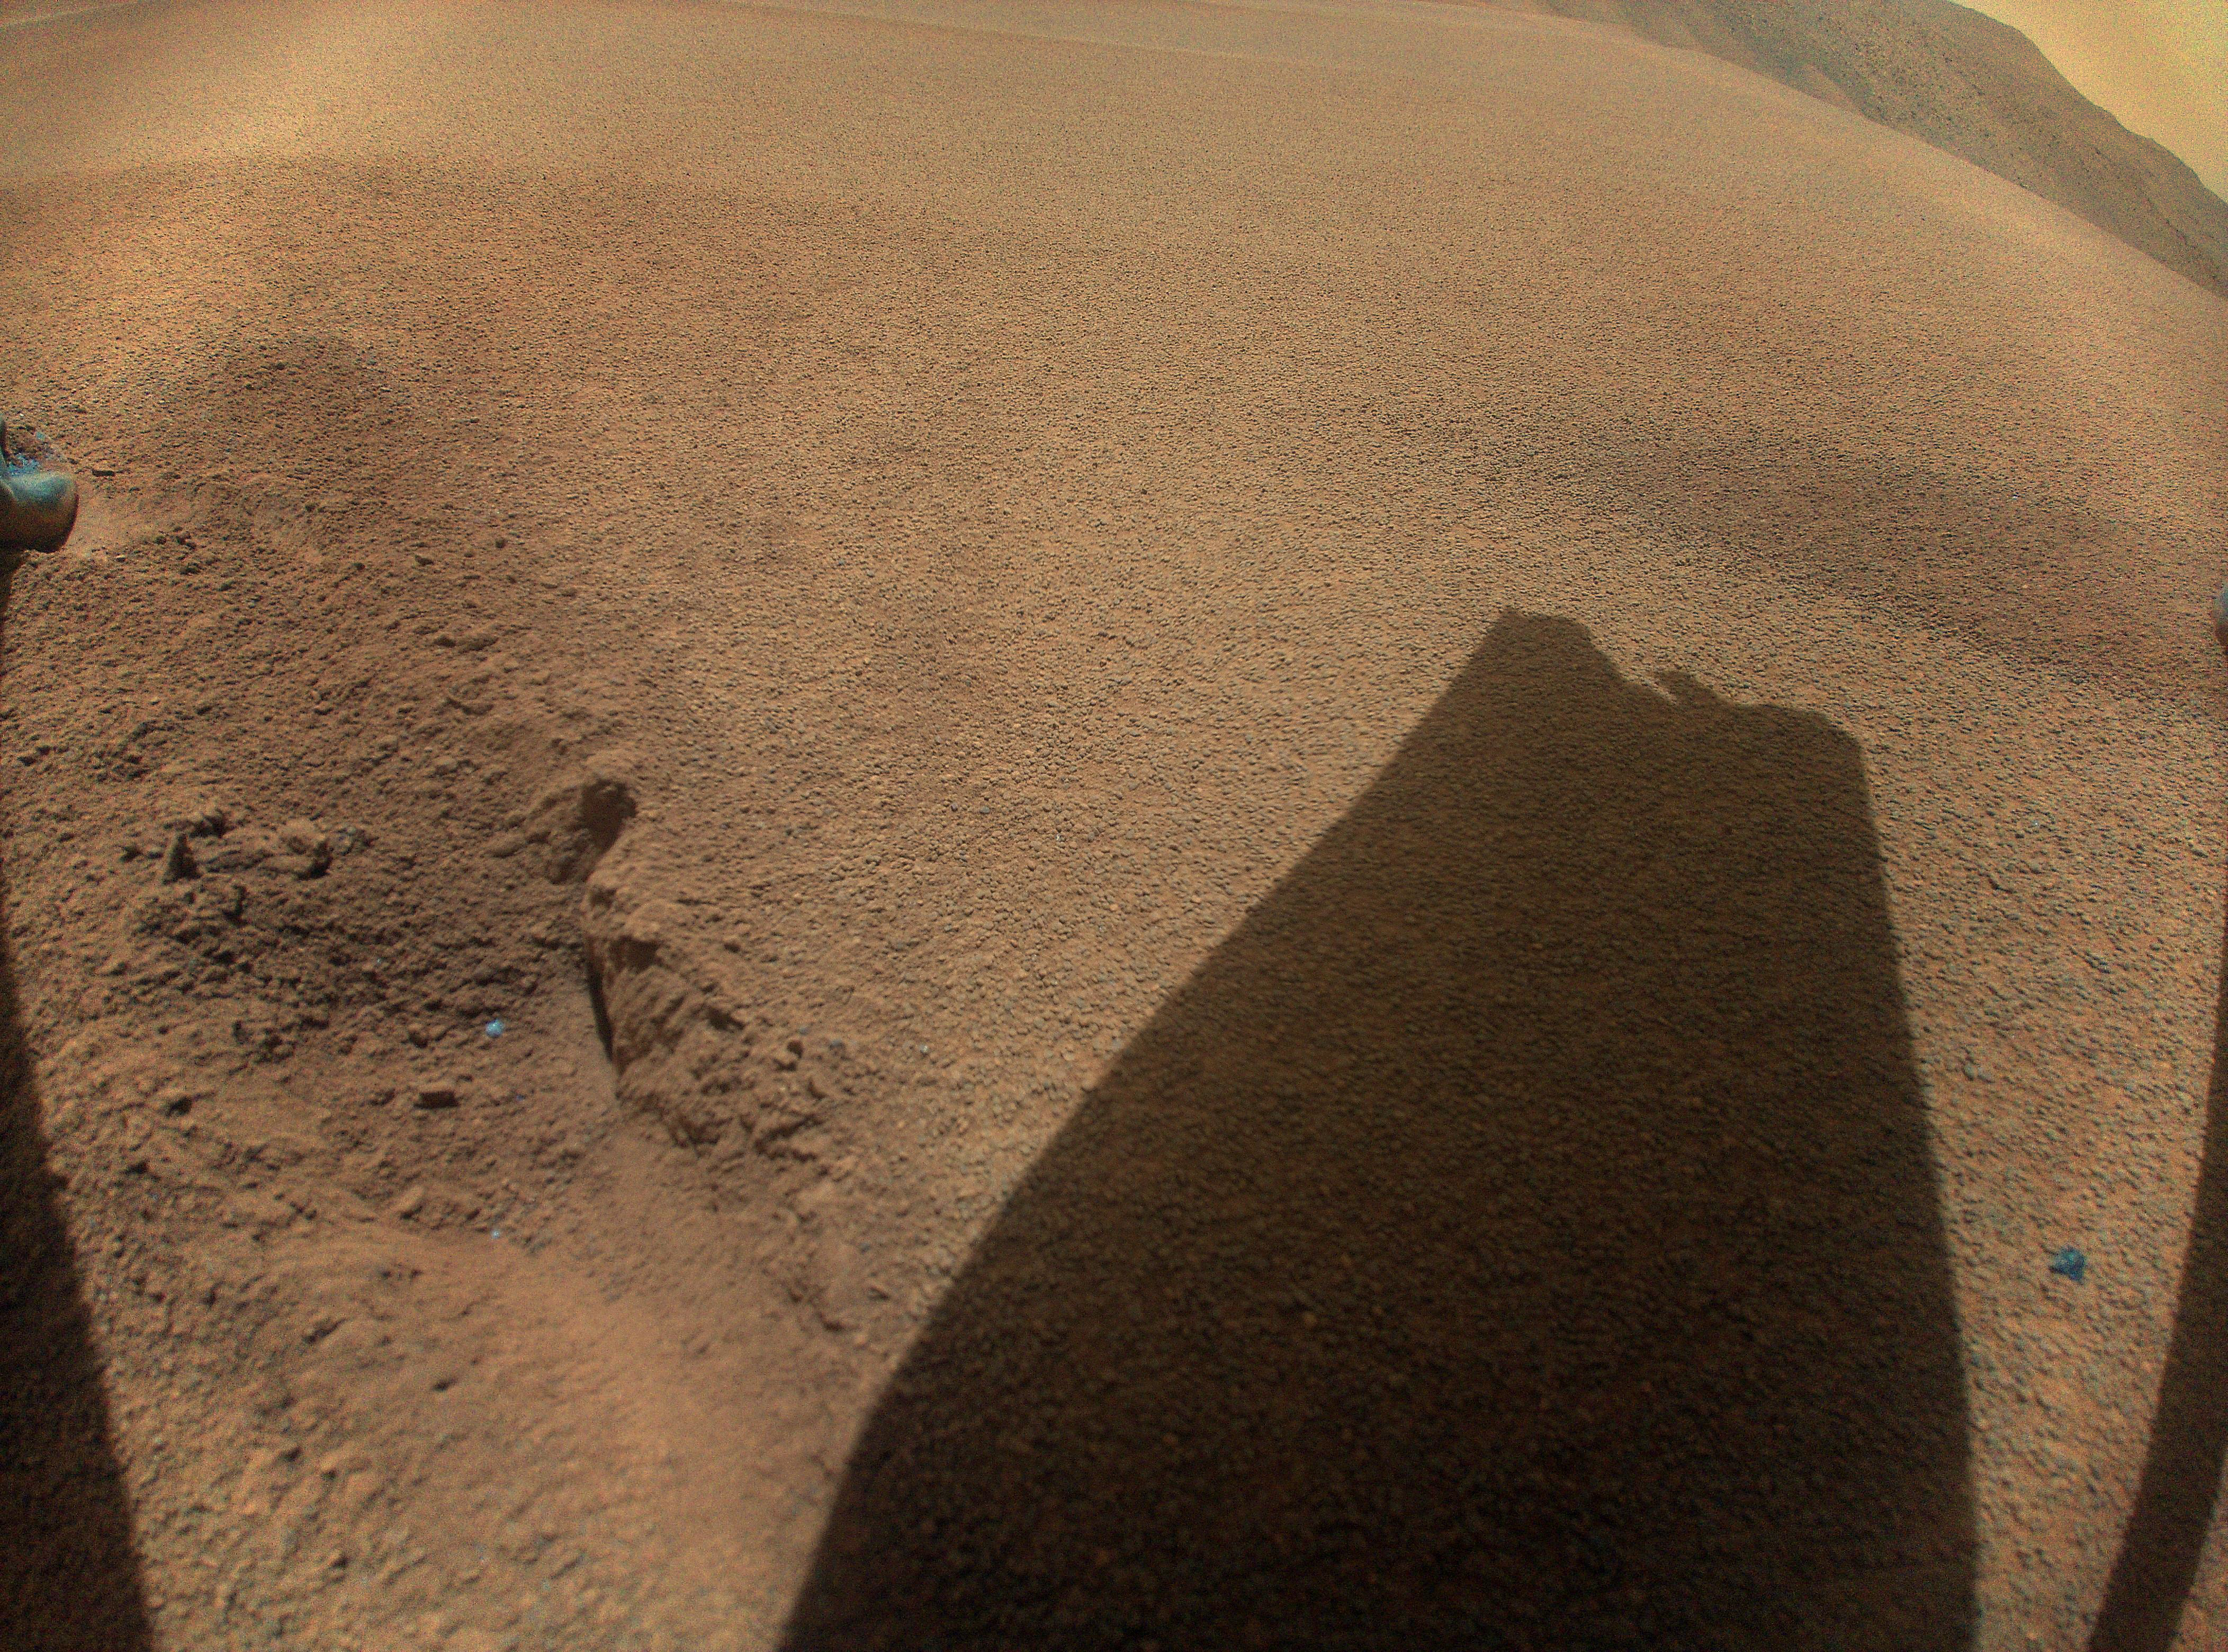

Ingenuity Spots the Shadow of Its Damaged Rotor Blade

After its 72nd flight on Jan. 18, 2024, NASA’s Ingenuity Mars Helicopter captured this color image showing the shadow of a rotor blade damaged during a rough landing.

The Ingenuity Mars Helicopter was built by NASA’s Jet Propulsion Laboratory, which manages the project for the agency. It is supported by NASA’s Science Mission Directorate. NASA’s Ames Research Center in California’s Silicon Valley and NASA’s Langley Research Center in Hampton, Virginia, provided significant flight performance analysis and technical assistance during Ingenuity’s development. AeroVironment Inc., Qualcomm, and SolAero also provided design assistance and major vehicle components. Lockheed Martin Space designed and manufactured the Mars Helicopter Delivery System. JPL is managed for the agency by Caltech in Pasadena, California.

Credit: NASA/JPL-Caltech